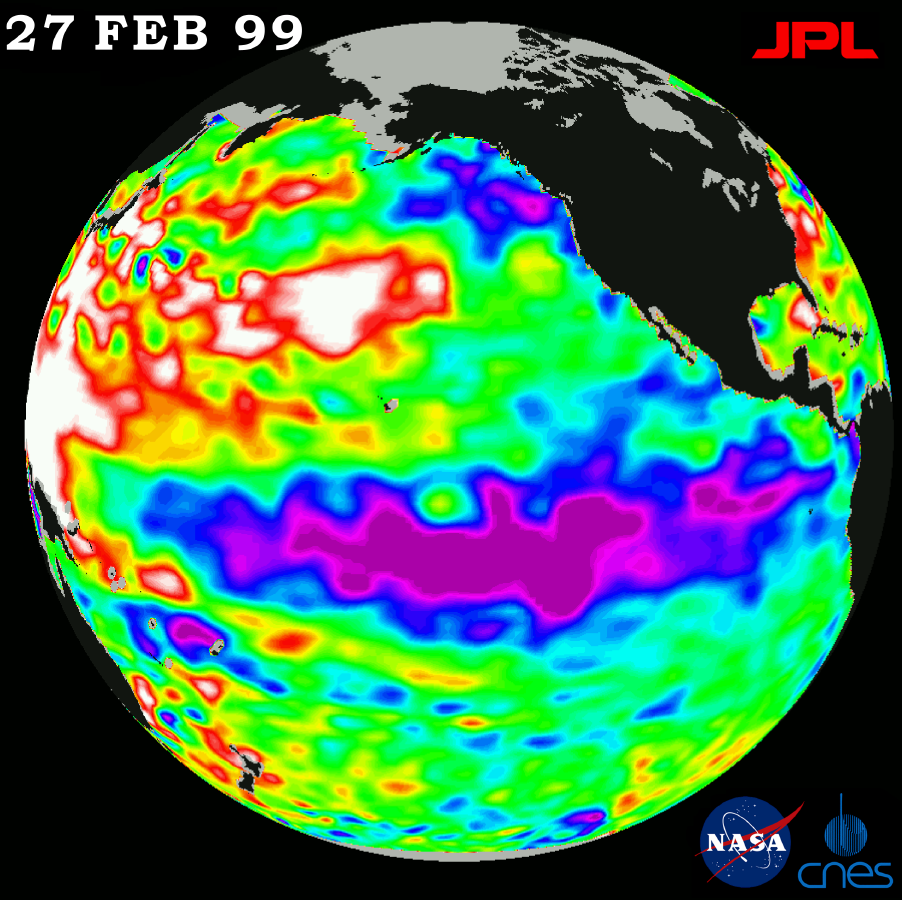

TOPEX/El Niño Watch – La Niña Hangs On, February 27, 1999

The cold pool of water in the Pacific known as “La Niña” still persists, although it is slowly weakening, according to scientists studying new data from the U.S.-French TOPEX/Poseidon satellite. A new image, produced using sea-surface height measurements taken by the satellite, is available on the Internet at http://www.jpl.nasa.gov/elnino/. It shows sea-surface height on February 27, 1999 relative to normal ocean conditions, reflecting the heat content of the ocean.

The low sea level or cold pool of water along the equator (shown in purple and blue), commonly referred to as La Niña, still dominates the equatorial Pacific Ocean. This La Niña, which first appeared in May through June 1998, still persists, although it is slowly weakening, scientists say. Given its persistence and present strength, the ocean cooling trend is expected to continue to exert a strong influence on global climate systems throughout the spring and into the early summer. This situation is similar to the 1997-1998 El Niño, which extended into early summer 1998. The world’s oceans are the great reservoirs of heat that influence global climate because they can cool or heat the atmosphere above. This transfer of heat drives weather patterns across both land and sea. La Niña provides a physical link connecting the large, slow changes in the ocean with predictable changes in day-to-day weather.

“La Niña shifts the high-altitude weather highway known as the jet stream,” said Dr. William Patzert, an oceanographer at NASA’s Jet Propulsion Laboratory. “It funnels storm tracks to the Pacific Northwest, which has resulted in heavy rainfall and lots of snow in that region so far, as well as the upper Midwest. Much of the Southwest, by contrast, has been shielded from stormy weather and, as a result, has received significantly less precipitation than normal to date. This year’s La Niña was average in its intensity, but at its peak, it was associated with a 15 to 20-centimeter deep trough (6 to 8 inches) in the central tropical Pacific,” Patzert said. “The depression was correlated with a 2 to 3-degree Centigrade (about 3.5 to 5.5 degrees Fahrenheit) dip in normal ocean surface temperatures.”

The image also shows that the very large, unusual area of higher or warmer water (shown here in red and white) in the western Pacific Ocean, from the tropics to the Gulf of Alaska, continues to expand. Although the appearance of this feature is not fully understood, it is recognized as influential to overall weather and climate. The white areas in the image indicate that the sea-surface height is between 14 and 32 centimeters (6 to 13 inches) above normal; in the red areas, sea-surface height is about 10 centimeters (4 inches) above normal. The green areas indicate normal conditions. The purple areas are between 14 to 18 centimeters (6 to 7 inches) below normal, and the blue areas are between 5 to 13 centimeters (2 to 5 inches) below normal.

The TOPEX/Poseidon mission is managed by the Jet Propulsion Laboratory for NASA’s Office of Earth Science, Washington, DC. JPL is a division of the California Institute of Technology, Pasadena, CA.

Credit: NASA/JPL